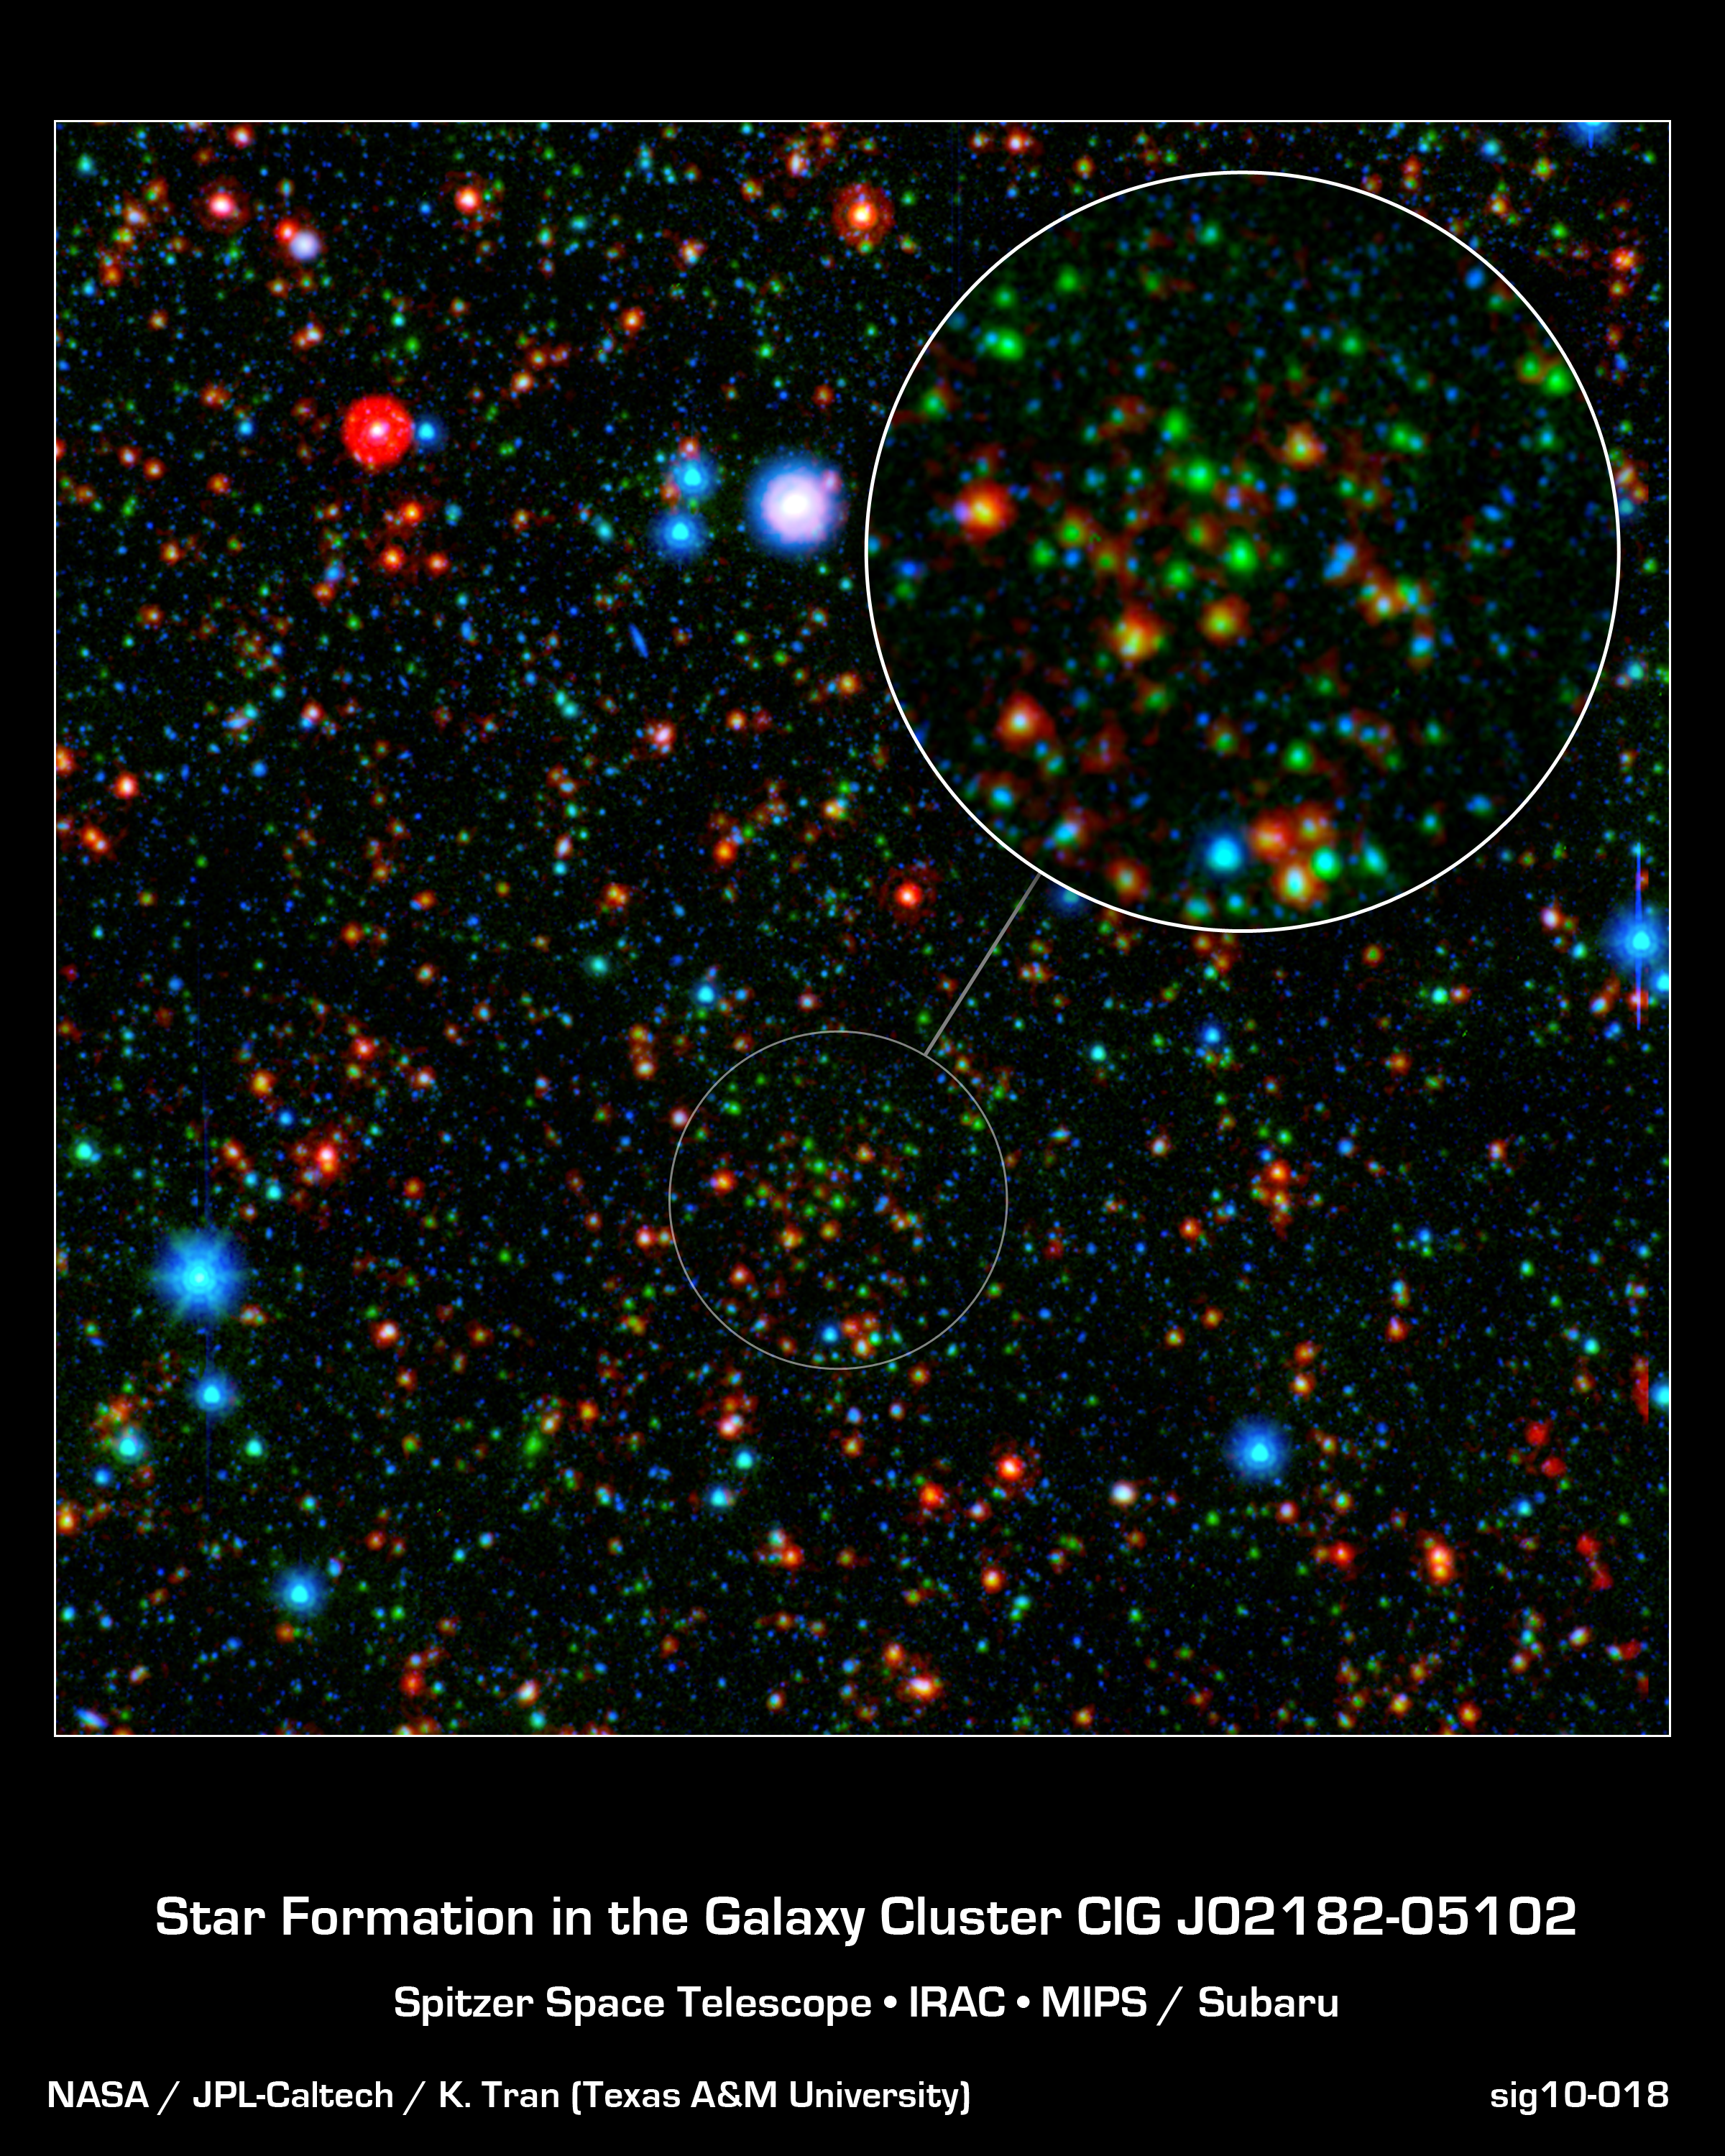

Ancient Galaxy Cluster Still Producing Stars

Astronomers have found that stars are forming more rapidly in the center of a distant galaxy cluster than at its edges, which is completely reversed from galaxy clusters seen in the local universe. This cluster, designated CLG J02182-05102, is shown in the call-out.

The image combines infrared light from NASA's Spitzer Space Telescope with visible light from Japan's Subaru telescope atop Mauna Kea, Hawaii. This sensitive exposure captures galaxies that are relatively local along side some that date back almost 10 billion years, soon after the Big Bang. The most distant galaxies stand out clearly in the infrared, rendered here in green and red.

What is noteworthy is how many of these galaxies are particularly bright at the longest infrared wavelengths, appearing red in this image. This glow indicates these ancient galaxies are still actively forming stars, even near the core of the cluster. In our local portion of the universe, the cores of galaxy clusters are known to be galactic graveyards full of massive elliptical galaxies composed of old stars.

The group's discovery holds potentially compelling implications that could ultimately reveal more about how such massive galaxies form. Now that they have pinpointed the epoch when galaxy clusters are making the last of their stars, astronomers can focus on understanding why massive assemblies of galaxies transition from very active to passive. The galaxies here may represent a missing link between the active galaxies and the quiescent behemoths that live in the local universe.

Infrared light from Spitzer at wavelengths of 4.5 and 24 microns is rendered in green and red, respectively. Subaru observations of visible light at a wavelength of 0.7 microns are rendered in blue. These data are part of the Spitzer Wide-area InfraRed Extragalactic (SWIRE) survey.

Credit: NASA/JPL-Caltech/K. Tran (Texas A&M Univ.)